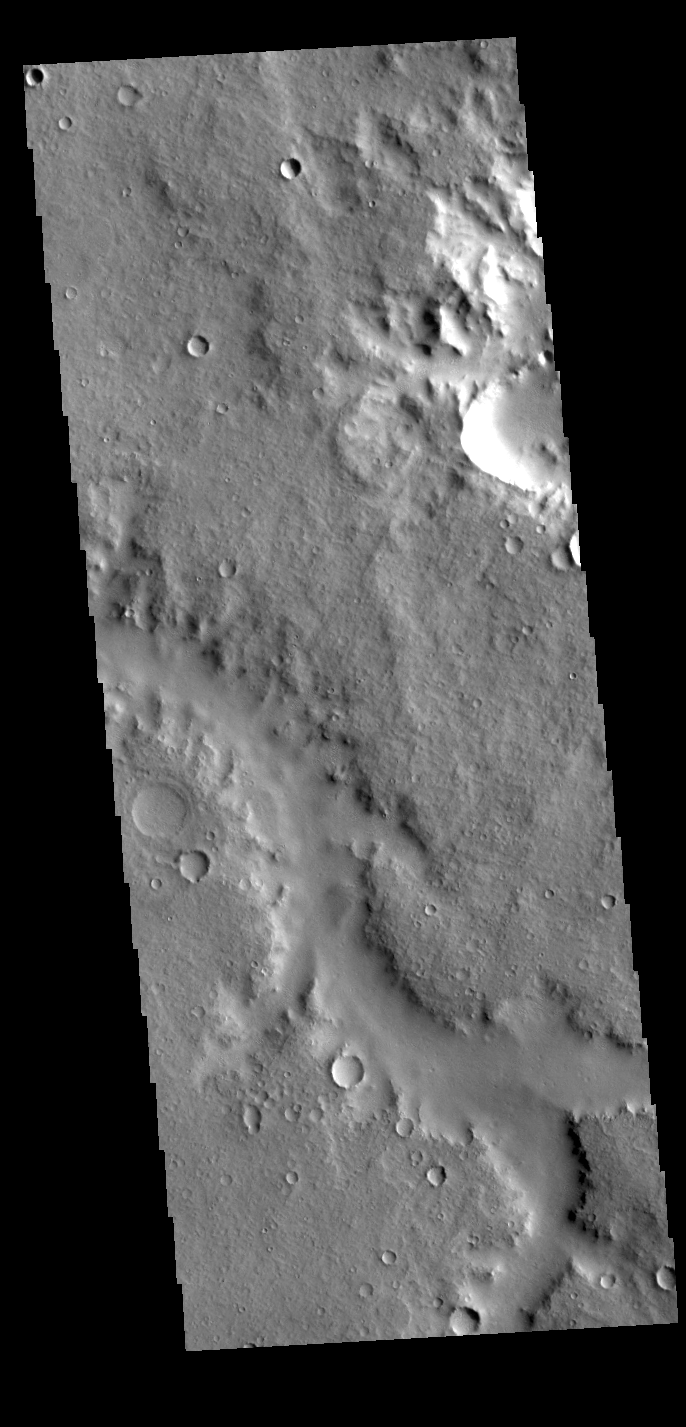

Channel

This VIS image shows part of an unnamed channel located on the plains between Margaritifer Terra and Arabia Terra.

Credit: NASA/JPL-Caltech/ASU